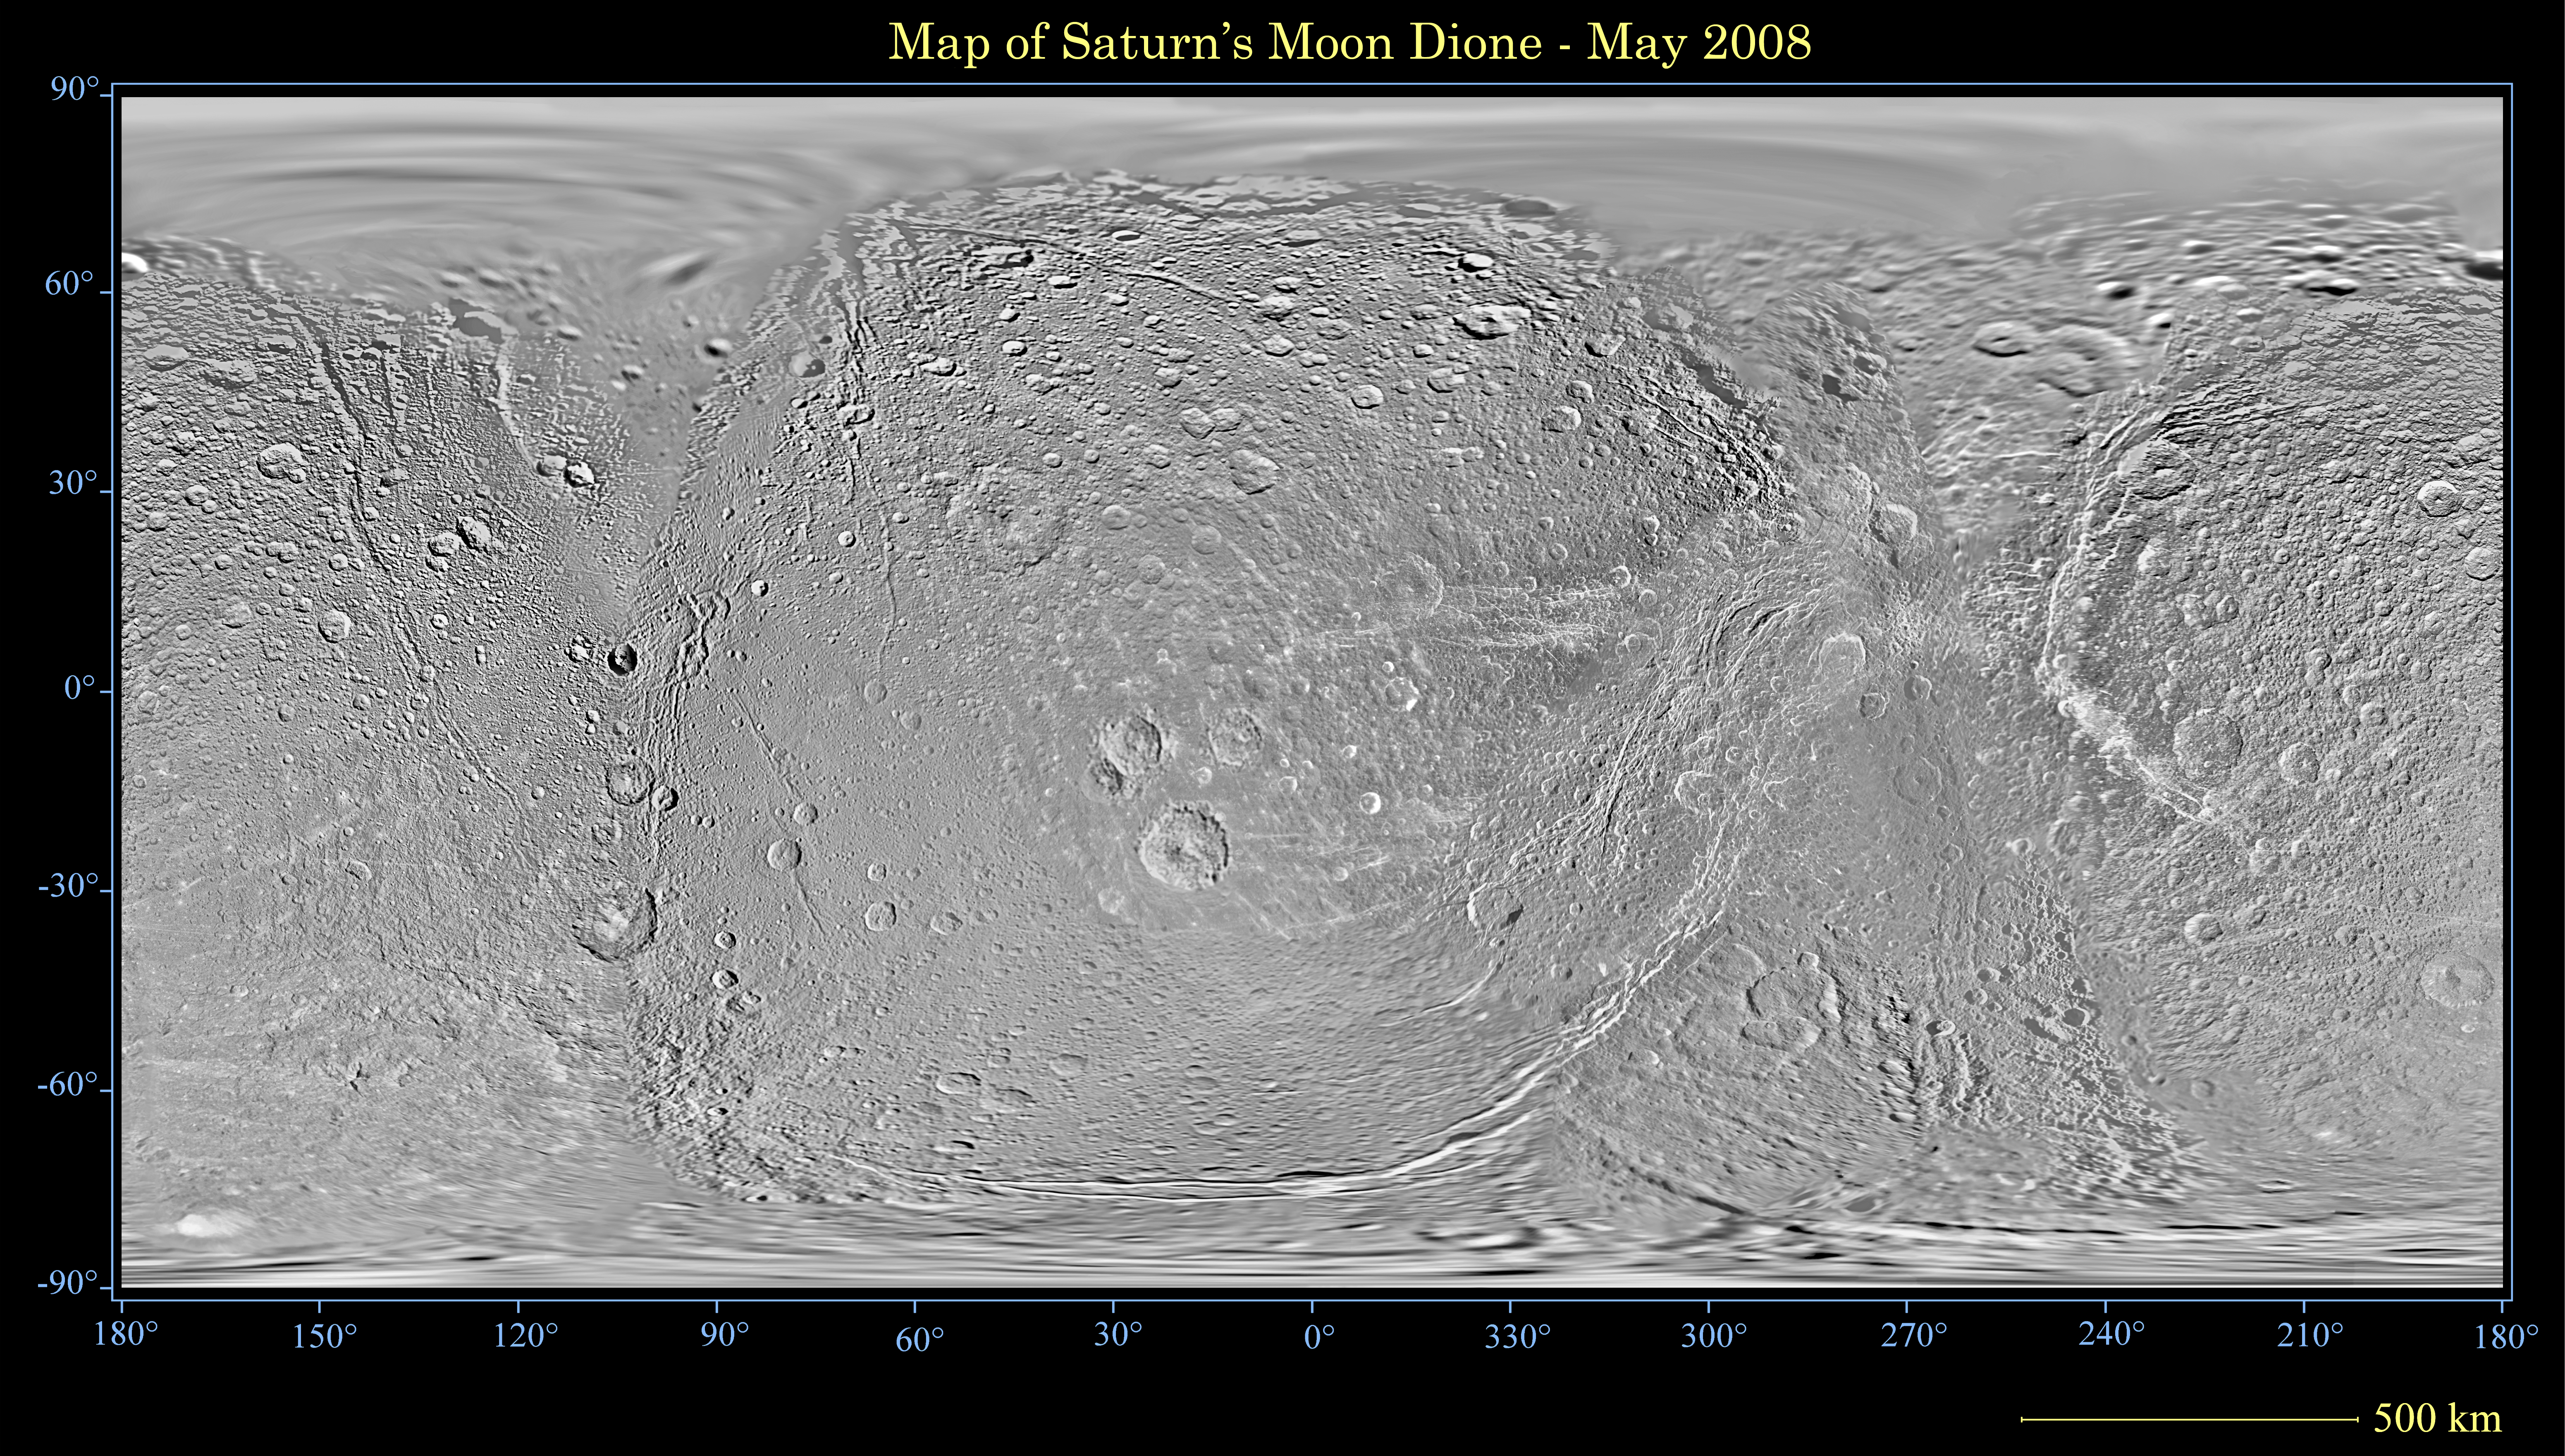

Map of Dione – May 2008

This global map of Saturn’s moon Dione was created using images taken during Cassini spacecraft flybys, with Voyager images filling in the gaps in Cassini’s coverage.

An extensive system of bright ice cliffs created by tectonic fractures adorns the moon’s trailing hemisphere.

The map is a simple cylindrical (equidistant) projection and has a scale of 614 meters (2,014 feet) per pixel at the equator. The mean radius of Dione used for projection of this map is 562 kilometers (349 miles). This updated map has been shifted west by 0.6 degrees of longitude, compared to the previously released Cassini product (PIA08341), in order to conform to the International Astronomical Union longitude system convention for Dione.

The Cassini-Huygens mission is a cooperative project of NASA, the European Space Agency and the Italian Space Agency. The Jet Propulsion Laboratory, a division of the California Institute of Technology in Pasadena, manages the mission for NASA’s Science Mission Directorate, Washington, D.C. The Cassini orbiter and its two onboard cameras were designed, developed and assembled at JPL. The imaging operations center is based at the Space Science Institute in Boulder, Colo.

Credit: NASA/JPL/Space Science Institute